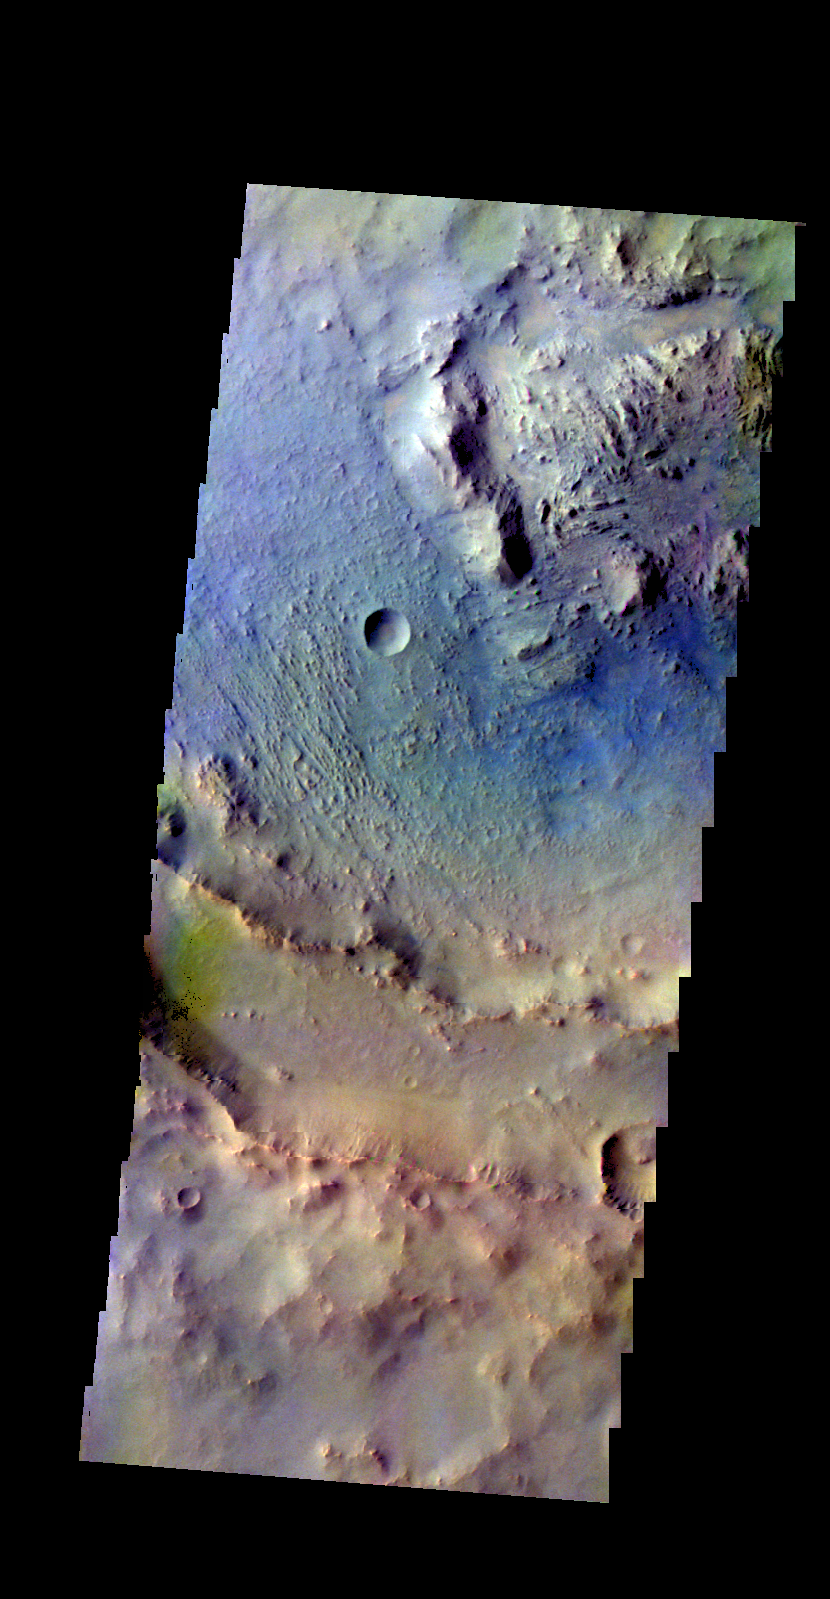

Martin Crater – False Color

The THEMIS camera contains 5 filters. The data from different filters can be combined in multiple ways to create a false color image. These false color images may reveal subtle variations of the surface not easily identified in a single band image. Today’s false color image shows part of Martin Crater. The dark blue is probably basaltic sand.

Credit: NASA/JPL-Caltech/ASU